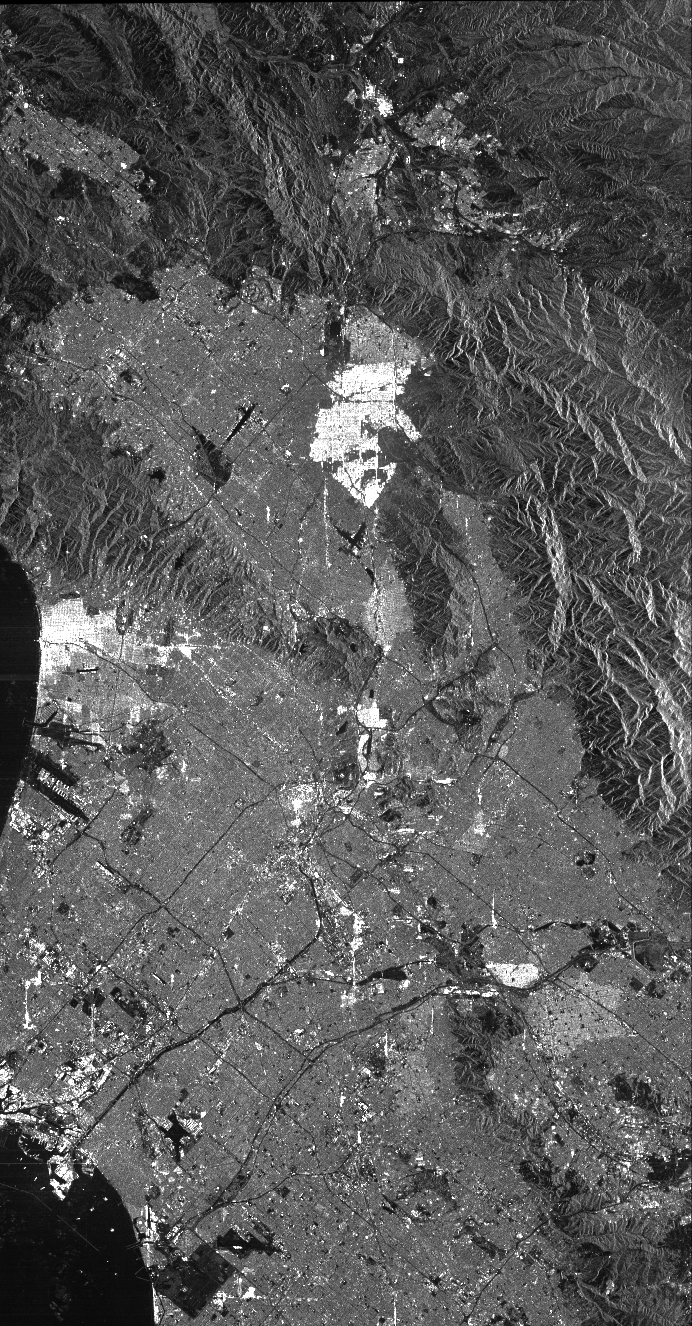

Space Radar Image of Los Angeles, California

This is a radar image of Los Angeles, California, taken on October 2, 1994. Visible in the image are Long Beach Harbor at the bottom right (south corner of the image), Los Angeles International Airport at the bottom center, with Santa Monica just to the left of it and the Hollywood Hills to the left of Santa Monica. Also visible in the image are the freeway systems of Los Angeles, which appear as dark lines. The San Gabriel Mountains (center top) and the communities of San Fernando Valley, Simi Valley and Palmdale can be seen on the left-hand side.

This image was acquired by the Spaceborne Imaging Radar-C and X-band Synthetic Aperture Radar (SIR-C/X-SAR) aboard the space shuttle Endeavour on its 24th orbit. The image is centered at 34 degrees north latitude, 118 degrees west longitude. The area shown is approximately 100 kilometers by 52 kilometers (62 miles by 32 miles). This single-frequency SIR-C image was obtained by the L-band (24 cm) radar channel, horizontally transmitted and received. Portions of the Pacific Ocean visible in this image appear very dark as do freeways and other flat surfaces such as the airport runways. Mountains in the image are dark grey, with brighter patches on the mountain slopes, which face in the direction of the radar illumination (from the top of the image). Suburban areas, with the low-density housing and tree-lined streets that are typical of Los Angeles, appear as lighter grey. Areas with high-rise buildings, such as downtown Los Angeles, appear in very bright white, showing a higher density of housing and streets which run parallel to the radar flight track. Scientists hope to use radar image data from SIR-C/X-SAR to map fire scars in areas prone to brush fires, such as Los Angeles. In this image, the Altadena fire area is visible in the top center of the image as a patch of mountainous terrain which is slightly darker than the nearby mountains. Using all the radar frequency and polarization images provided by SIR-C/X-SAR, scientists will be able to discern these areas even more clearly.

Space Imaging Radar-C and X-band Synthetic Aperture Radar (SIR-C/X-SAR) is part of NASA’s Mission to Planet Earth. The radars illuminate Earth with microwaves allowing detailed observations at any time, regardless of weather or sunlight conditions. SIR-C/X-SAR uses three microwave wavelengths: the L-band (24 cm), C-band (6 cm) and X-band (3 cm). The multi-frequency data will be used by the international scientific community to better understand the global environment and how it is changing. The SIR-C/X-SAR data, complemented by aircraft and ground studies, will give scientists clearer insights into those environmental changes which are caused by nature and those changes which are induced by human activity.

SIR-C was developed by NASA’s Jet Propulsion Laboratory. X-SAR was developed by the Dornier and Alenia Spazio companies for the German space agency, Deutsche Agentur fuer Raumfahrtangelegenheiten (DARA), and the Italian space agency, Agenzia Spaziale Italiana (ASI), with the Deutsche Forschungsanstalt fuer Luft und Raumfahrt e.V.(DLR), the major partner in science, operations and data processing of X-SAR.

Credit: NASA/JPL